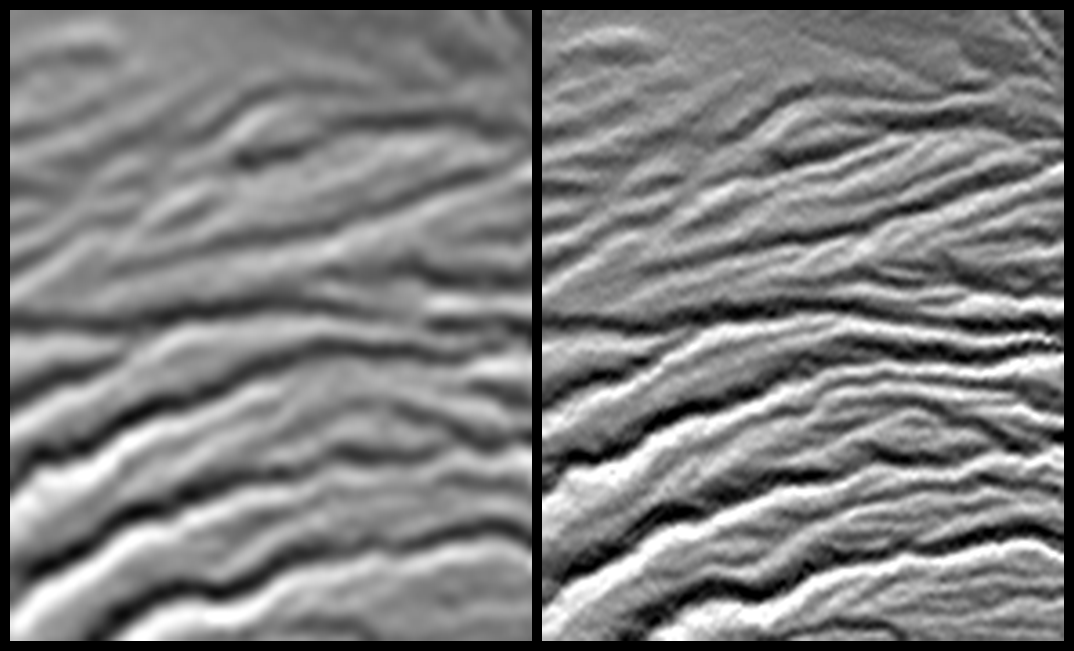

Tanzania Images Highlight Improvements in Full-Resolution SRTM Africa Data

Annotated Version

Movie

A site in the Crater Highlands of Tanzania reveals the difference between Shuttle Radar Topography Mission (SRTM) digital elevation model (DEM) data as originally released in 2004 (left) and as now released at full resolution in 2014 (right). For geographic context, this site is located at almost the exact center of JPL Photojournal image PIA06669. The images here depict artificial shading of the DEM, with illumination shining southward from the top of the images (north is at the top of the images). The landforms observed are stream channels that are eroded on the eastern flank of a volcano. Rainfall thus produces water runoff that flows eastward (toward the right) in these channels.

For most of the world, SRTM data were originally made publicly available at a three-arc-second pixel size (1/1,200 of a degree of latitude and longitude), which is about 90 meters (295 feet), as shown in the left image. The newly released data are at one-arc-second pixel size, which is about 30 meters (98 feet), as shown in the right image. The actual resolution of the SRTM DEM varies somewhat but is larger than 50 meters, and is commonly 75 meters or less. In short, the term “resolution” refers to the size of the smallest feature observable in the data. Thus, 90-meter pixels were too large to display the full resolution of the SRTM DEM, but the full resolution is now revealed by the much smaller 30-meter pixels.

Note that small stream channels are discernible only in the 30-meter data and larger stream channels are much more clearly characterized by the 30-meter data. Stream channel patterns control water supply and stream-related natural hazards, such as flash floods. The newly released data can improve the study of such concerns here and elsewhere around the world. SRTM elevation data are also used in nearly every scientific discipline concerned with the environment near Earth’s surface, as well as in many civil applications, such as land use planning. The improved resolution will be beneficial in all of these uses.

Elevation data used in this image were acquired by the Shuttle Radar Topography Mission (SRTM) aboard the Space Shuttle Endeavour, launched on February 11, 2000. The mission was a cooperative project between the National Aeronautics and Space Administration (NASA), the National Geospatial-Intelligence Agency (NGA) of the U.S. Department of Defense (DoD), and the German and Italian space agencies. It was managed by NASA’s Jet Propulsion Laboratory, Pasadena, California, for NASA’s Science Mission Directorate, Washington, D.C.

View Size: 5,220 by 4,320 meter (3.24 by 2.68 miles)
Location: 2.93 degrees South latitude, 35.92 degrees East longitude
Orientation: North at top
SRTM Data Acquired: February 2000

Credit: NASA/JPL-Caltech/NGA